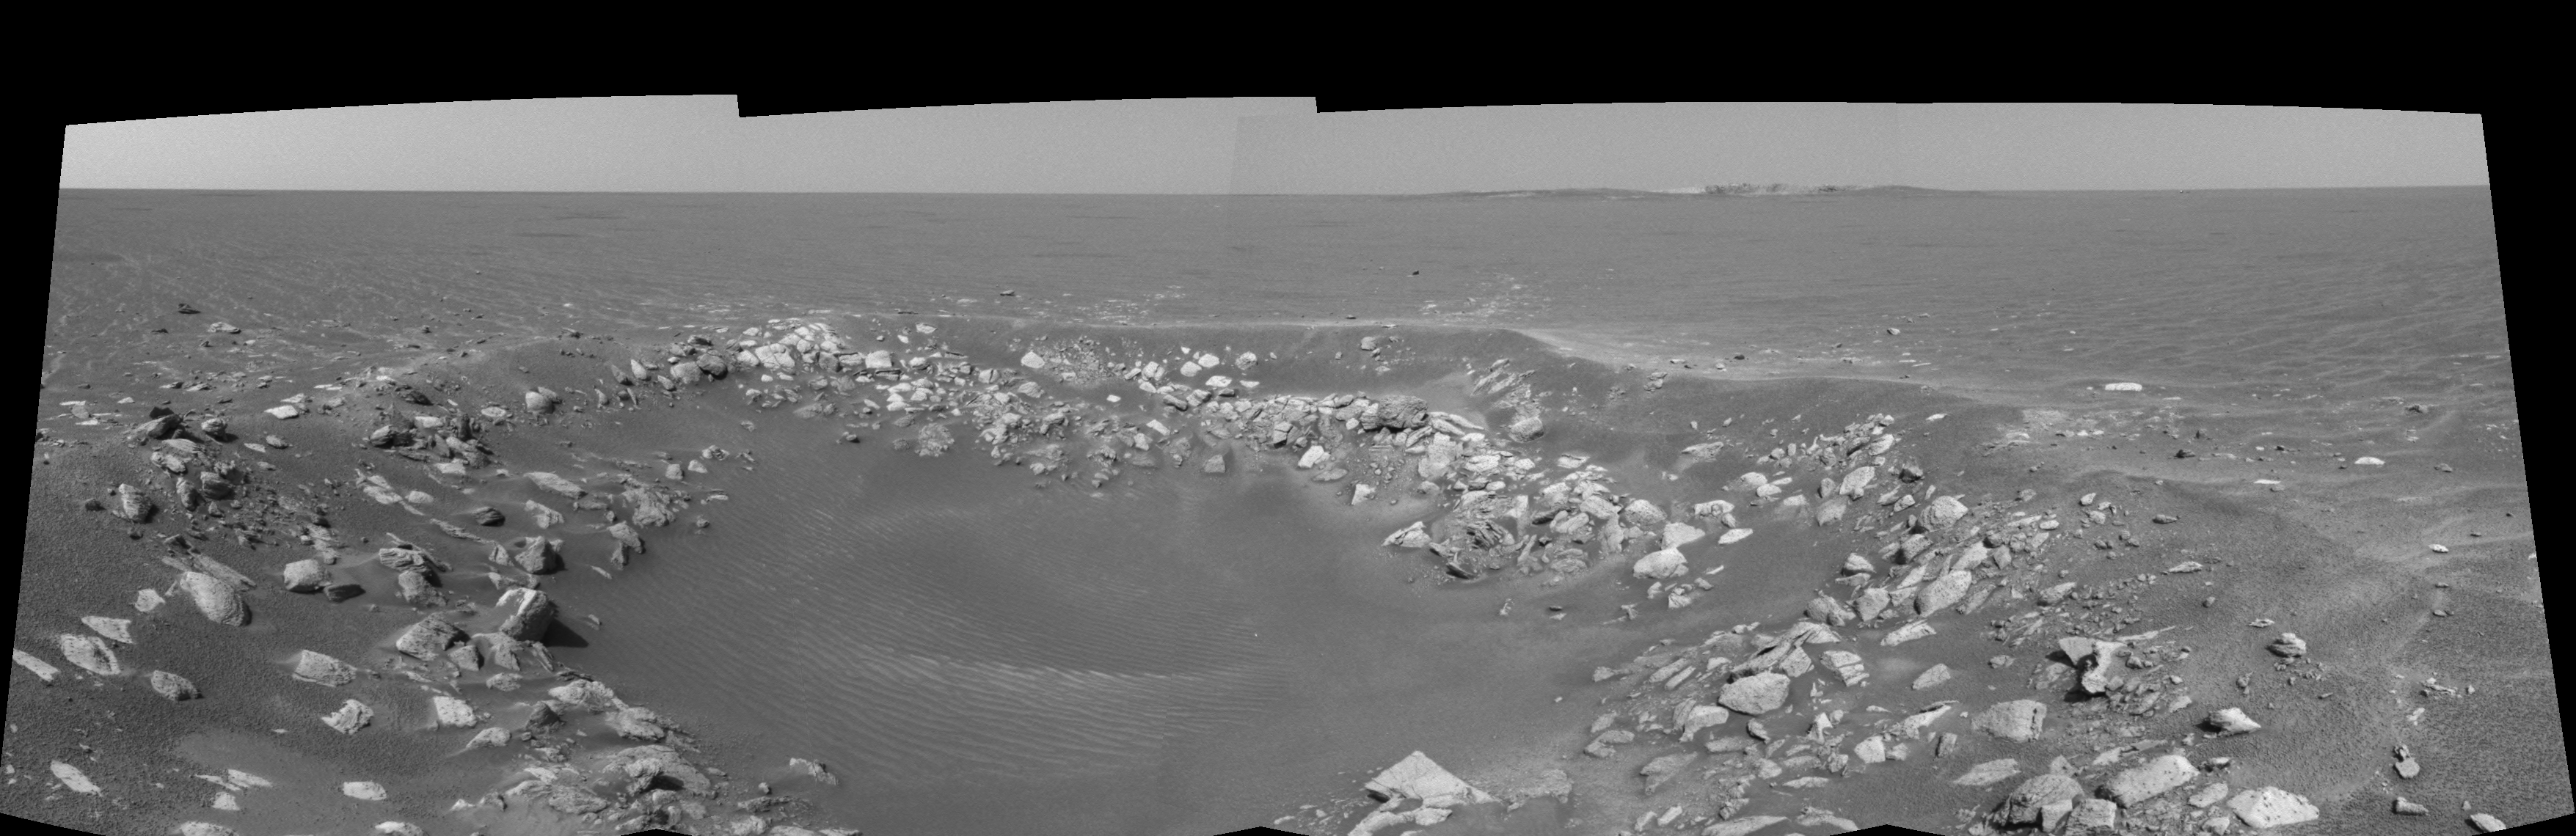

One View, Two Craters (left eye)

This cylindrical-perspective projection was constructed from a sequence of four images taken by the navigation camera onboard the Mars Exploration Rover Opportunity. It was taken with the camera’s left eye.

The images were acquired on sol 85 of Opportunity’s mission to Meridiani Planum. The camera acquired the images at approximately 14:28 local solar time, or around 6:30 a.m. Pacific Daylight Time, on April 20, 2004.

The view is from the rover’s new location, a region dubbed “Fram Crater” located some 450 meters (.3 miles) from “Eagle Crater” and roughly 250 meters (820 feet) from “Endurance Crater” (upper right).

See PIA05783 for 3-D view and PIA05785 for right eye view of this left eye cylindrical-perspective projection.

Credit: NASA/JPL